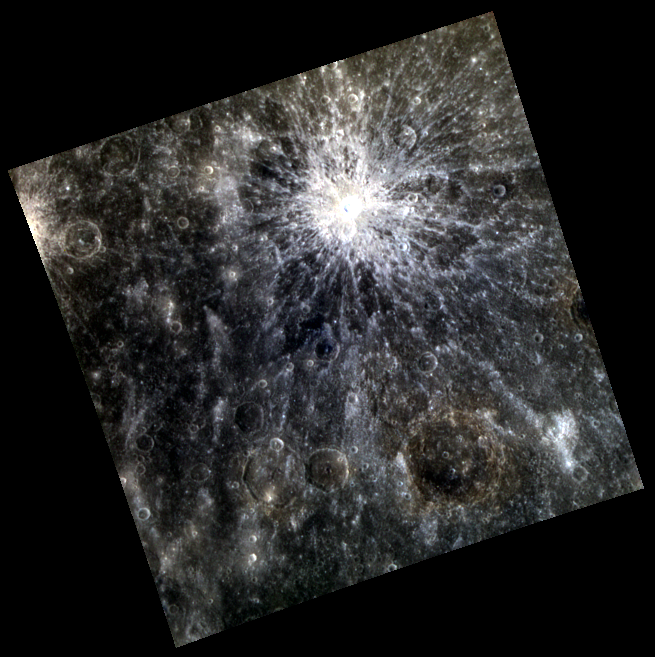

Are We Human or Are We Dancers?

The young rayed impact crater Petipa lights up the top portion of today’s image. Petipa formed near a boundary between intermediate terrain (brownish in this presentation, in top part of image) and low-reflectance material (dark blue, in the middle of the image). Petipa, Fonteyn and Nureyev, were acclaimed ballet dancers.

This image was acquired as part of MDIS’s 8-color base map. The 8-color base map is composed of WAC images taken through eight different narrow-band color filters and covers more than 99% of Mercury’s surface with an average resolution of 1 kilometer/pixel. The highest-quality color images are obtained for Mercury’s surface when both the spacecraft and the Sun are overhead, so these images typically are taken with viewing conditions of low incidence and emission angles.

Date acquired: March 14, 2012
Image Mission Elapsed Time (MET): 240248347, 240248355, 240248349
Image ID: 1517091, 1517096, 1517092
Instrument: Wide Angle Camera (WAC) of the Mercury Dual Imaging System (MDIS)
WAC filters: 9, 7, 6 (996, 748, 433 nanometers) in red, green, and blue
Center Latitude: 8.96°
Center Longitude: 20.76° E
Resolution: 927 meters/pixel
Scale: The image is about 490 km (304 mi.) across.
Incidence Angle: 26.4°
Emission Angle: 1.5°
Phase Angle: 28.0°

The MESSENGER spacecraft is the first ever to orbit the planet Mercury, and the spacecraft’s seven scientific instruments and radio science investigation are unraveling the history and evolution of the Solar System’s innermost planet. Visit the Why Mercury? section of this website to learn more about the key science questions that the MESSENGER mission is addressing. During the one-year primary mission, MDIS acquired 88,746 images and extensive other data sets. MESSENGER is now in a year-long extended mission, during which plans call for the acquisition of more than 80,000 additional images to support MESSENGER’s science goals.

These images are from MESSENGER, a NASA Discovery mission to conduct the first orbital study of the innermost planet, Mercury. For information regarding the use of images, see the MESSENGER image use policy.

Credit: NASA/Johns Hopkins University Applied Physics Laboratory/Carnegie Institution of Washington